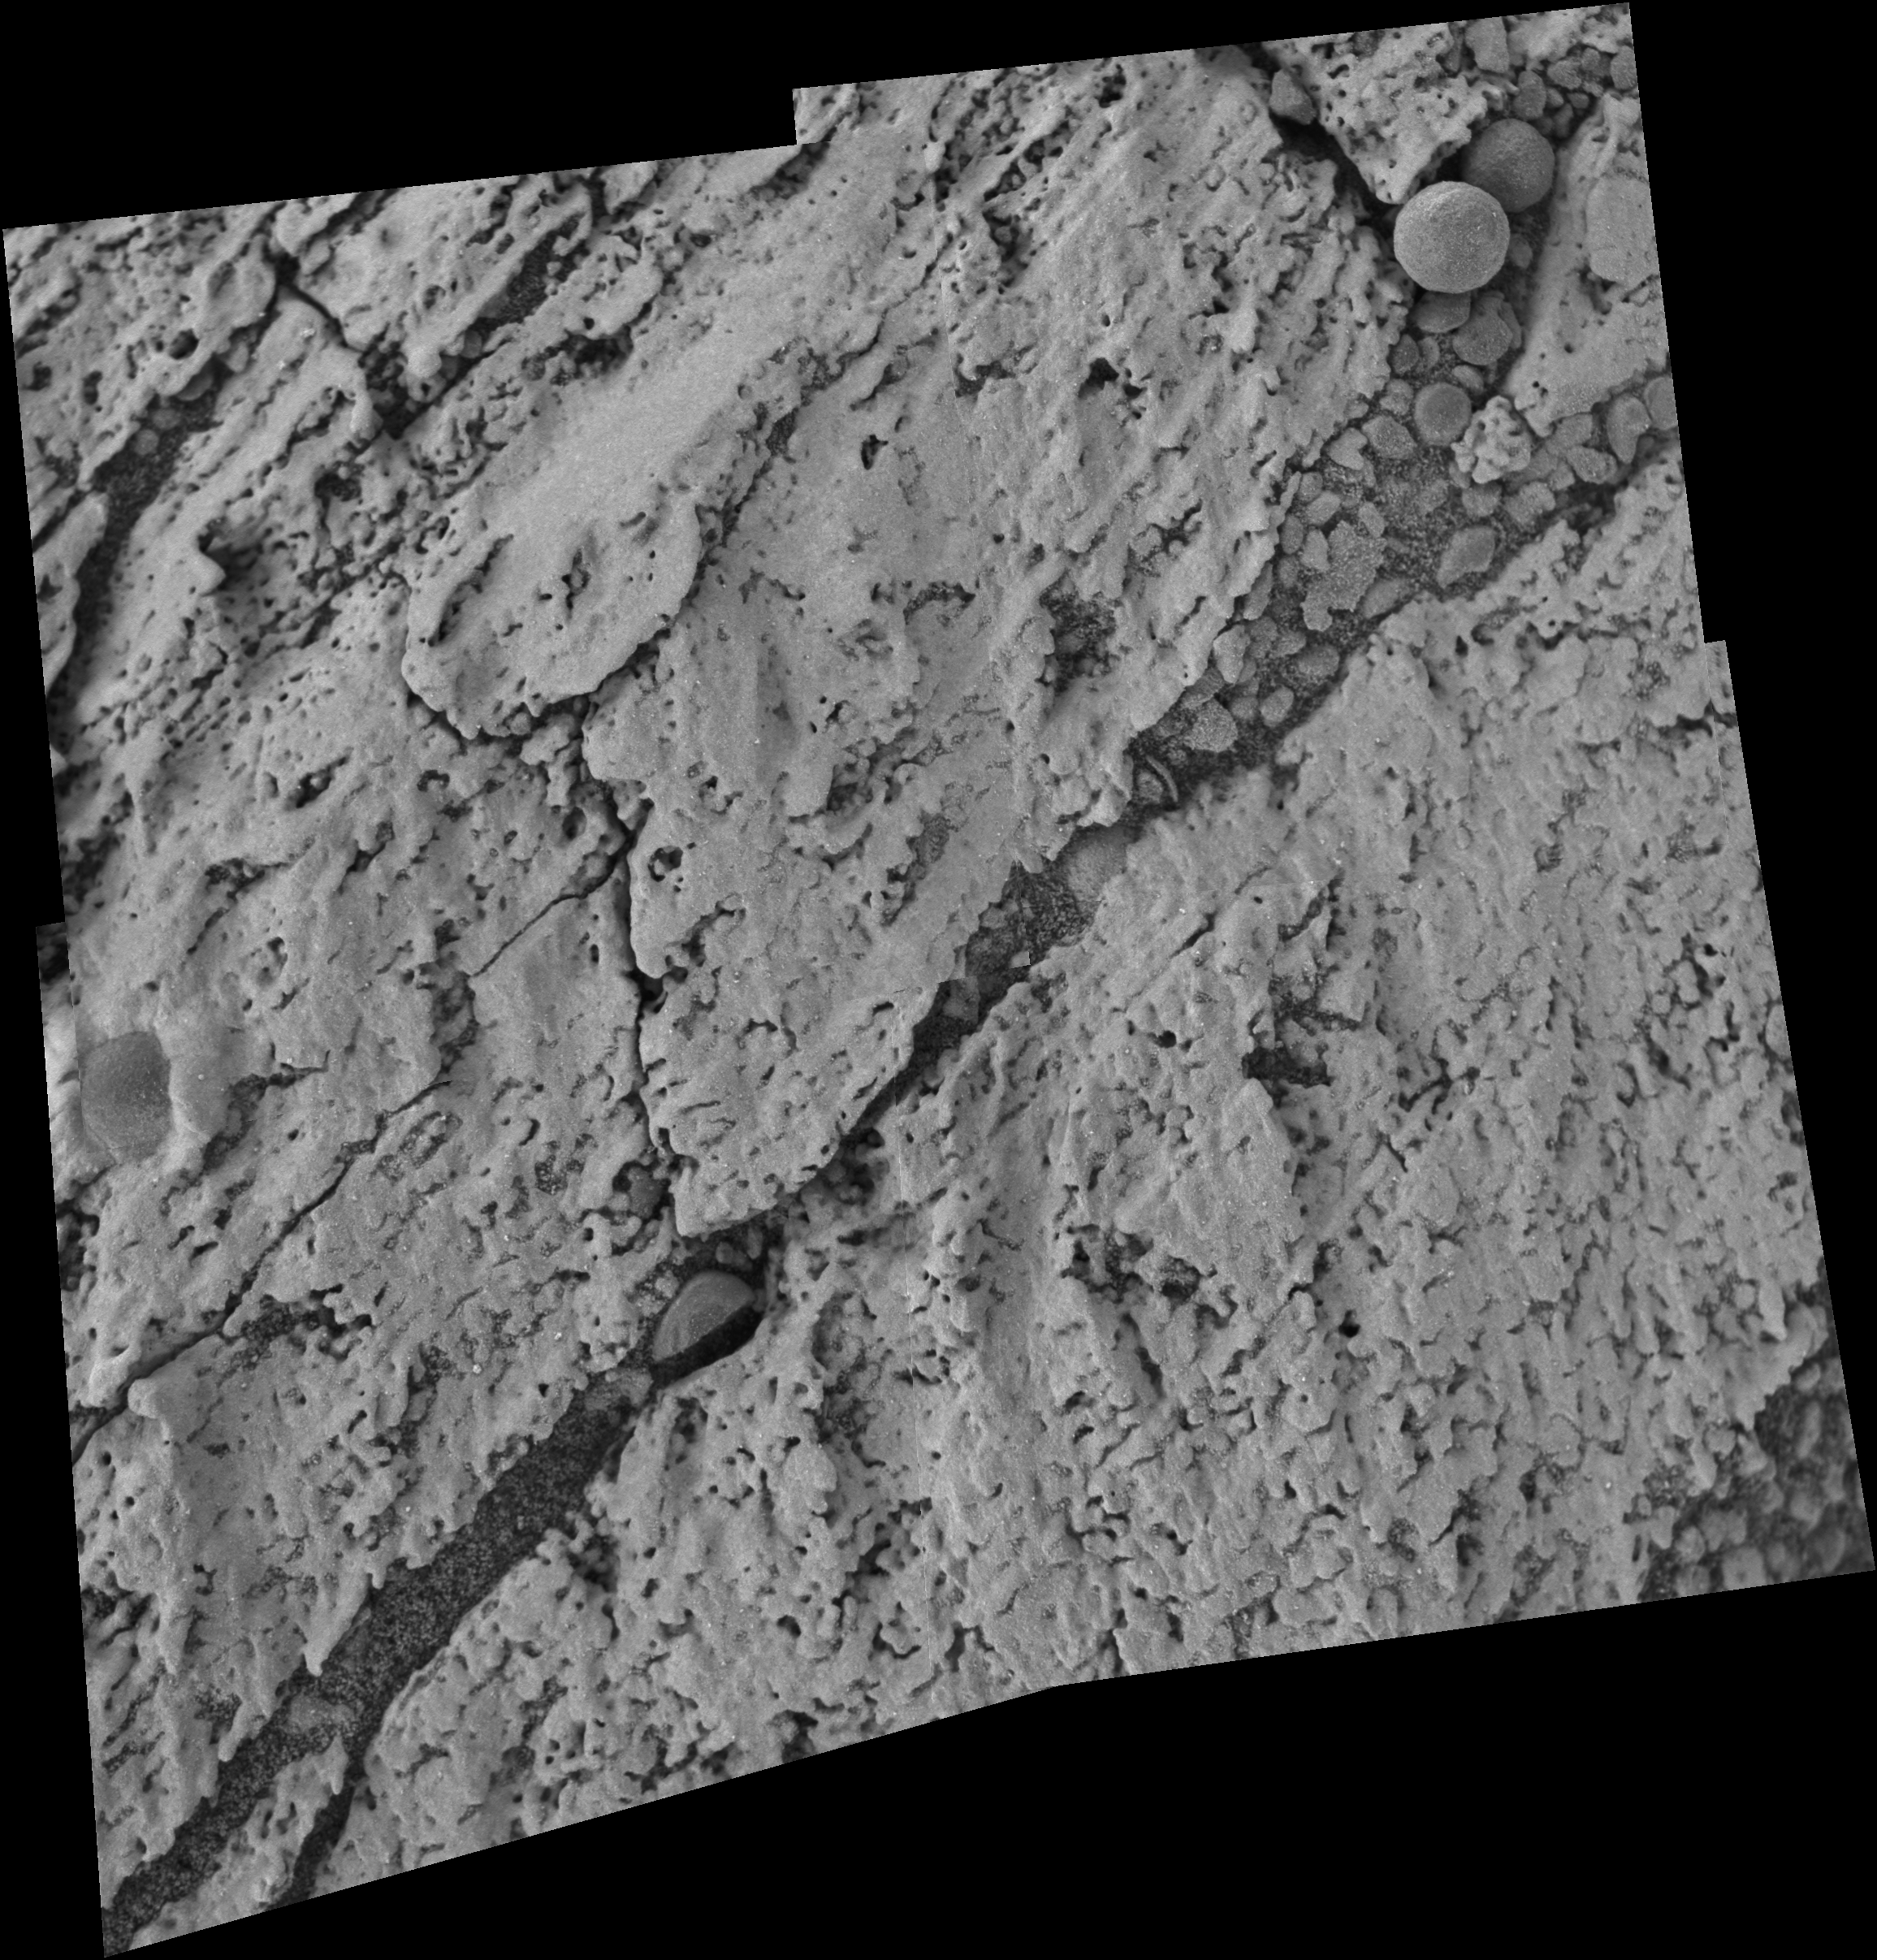

Microscopic Image Inside ‘Endurance’

Figure 1June 25, 2004
Turning the Pages of ‘Endurance Crater’s’ History

This image mosaic made up of four images from the microscopic imager on the Mars Exploration Rover Opportunity shows a contact line between two distinct layers of rock (A and B in figure 1) inside “Endurance Crater.” The layers are defined by subtle color and texture variations and represent separate chapters in Mars’ history. Contact lines between the layers therefore represent periods of geologic time when significant environmental changes occurred. Data from Opportunity’s scientific instruments indicate that both of the shown layers are rich in sulfates. Each microscopic image shows an area of about 3 centimeters by 3 centimeters (1.2 inches by 1.2 inches).

Credit: NASA/JPL/USGS